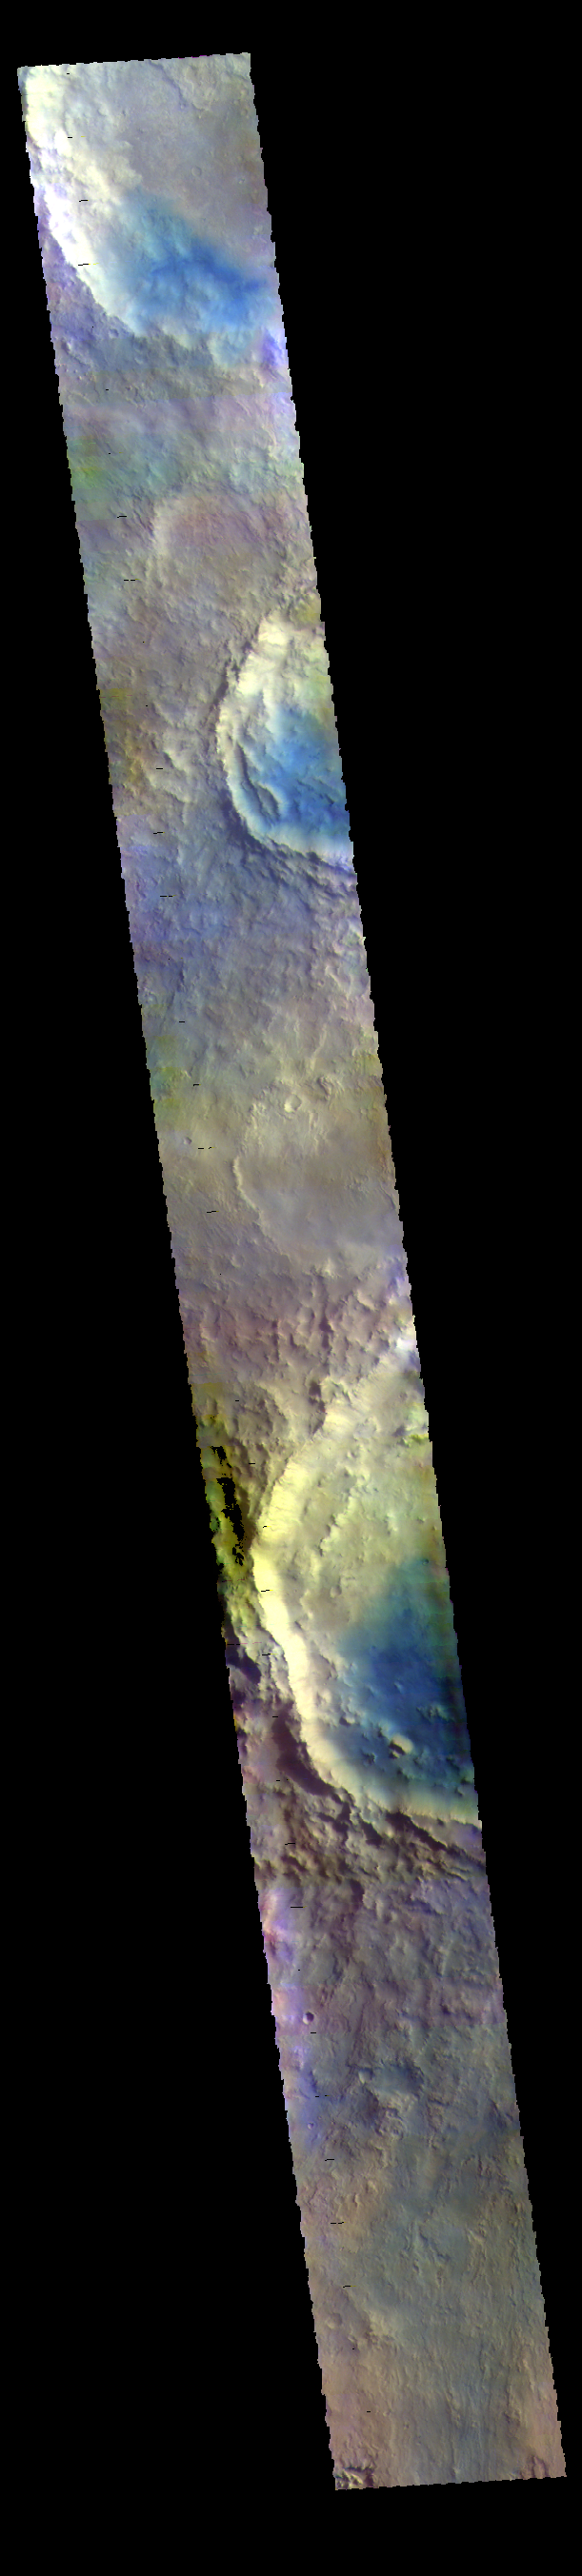

Arabia Terra Craters – False Color

This VIS image shows parts of several craters located in Arabia Terra. Blue tones in false color images indicated the presence of basaltic sands.

The THEMIS VIS camera contains 5 filters. The data from different filters can be combined in multiple ways to create a false color image. These false color images may reveal subtle variations of the surface not easily identified in a single band image.

Credit: NASA/JPL-Caltech/ASU